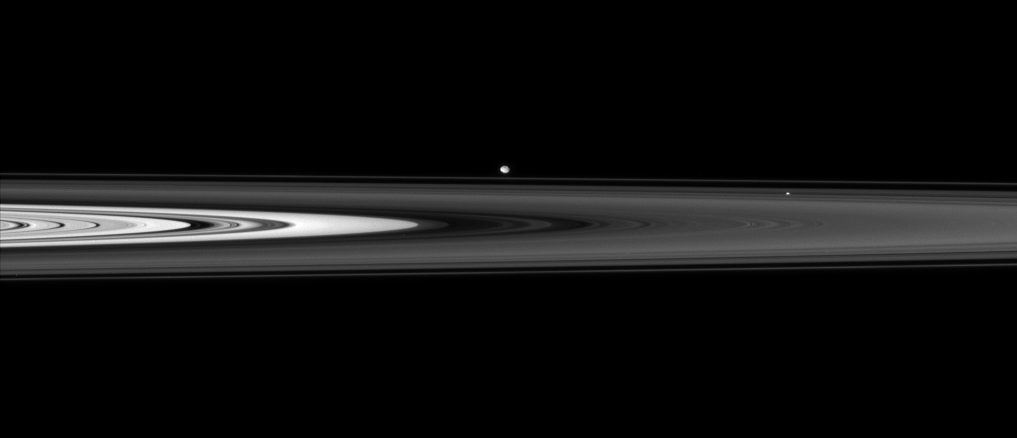

Across the Dark Ringplane

The Cassini spacecraft skims past Saturn’s ringplane at a low angle, spotting two ring moons on the far side.

Pan (26 kilometers, or 16 miles across) sits within the Encke Gap right of center. Beyond the F ring hovers Pandora (84 kilometers, or 52 miles across).

This view looks toward the unilluminated side of the rings from less than a degree above the ringplane.

The image was taken in visible light with the Cassini spacecraft narrow-angle camera on June 14, 2007 at a distance of approximately 1.6 million kilometers (1 million miles) from Saturn. Image scale is about 10 kilometers (6 miles) per pixel.

The Cassini-Huygens mission is a cooperative project of NASA, the European Space Agency and the Italian Space Agency. The Jet Propulsion Laboratory, a division of the California Institute of Technology in Pasadena, manages the mission for NASA’s Science Mission Directorate, Washington, D.C. The Cassini orbiter and its two onboard cameras were designed, developed and assembled at JPL. The imaging operations center is based at the Space Science Institute in Boulder, Colo.

Credit: NASA/JPL/Space Science Institute